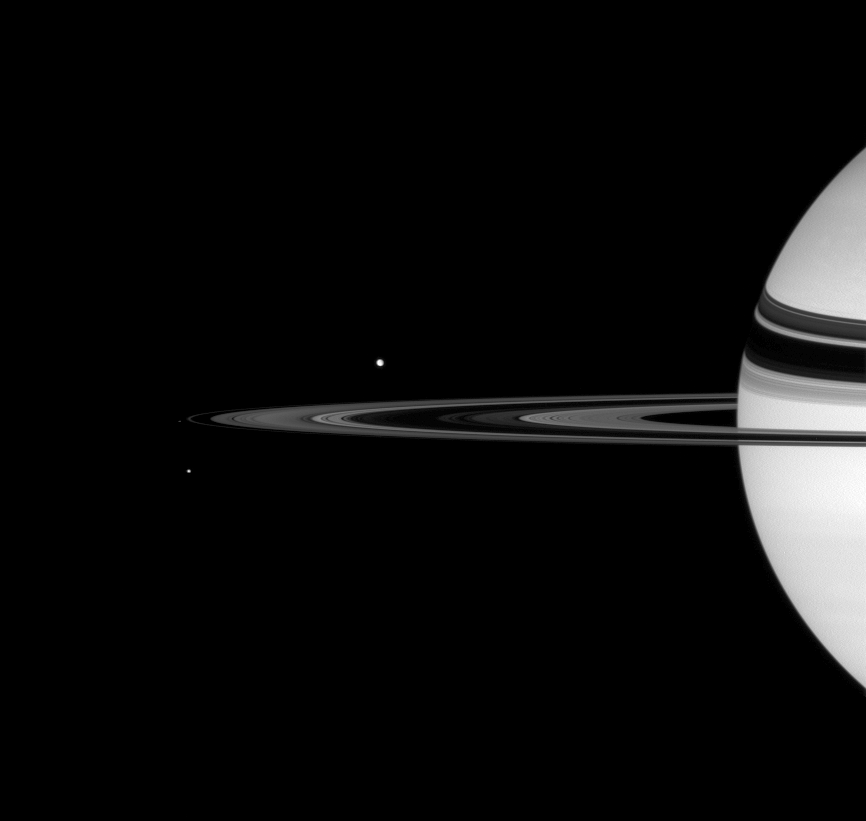

Circling Satellites

Saturn looks on as three moons round the rings.

From farthest to nearest the Cassini spacecraft: Tethys (1071 kilometers, or 665 miles across) is seen above the rings. Pandora (84 kilometers, or 52 miles across) lies immediately outside the edge of the narrow F ring. Mimas (397 kilometers, or 247 miles across) floats beneath the rings’ edge.

This view looks toward the unilluminated side of the rings from about 2 degrees above the ringplane.

The image was taken in visible green light with the Cassini spacecraft wide-angle camera on Oct. 6, 2007. The view was obtained at a distance of approximately 2.4 million kilometers (1.5 million miles) from Saturn. Image scale is 141 kilometers (88 miles) per pixel.

The Cassini-Huygens mission is a cooperative project of NASA, the European Space Agency and the Italian Space Agency. The Jet Propulsion Laboratory, a division of the California Institute of Technology in Pasadena, manages the mission for NASA’s Science Mission Directorate, Washington, D.C. The Cassini orbiter and its two onboard cameras were designed, developed and assembled at JPL. The imaging operations center is based at the Space Science Institute in Boulder, Colo.

Credit: NASA/JPL/Space Science Institute